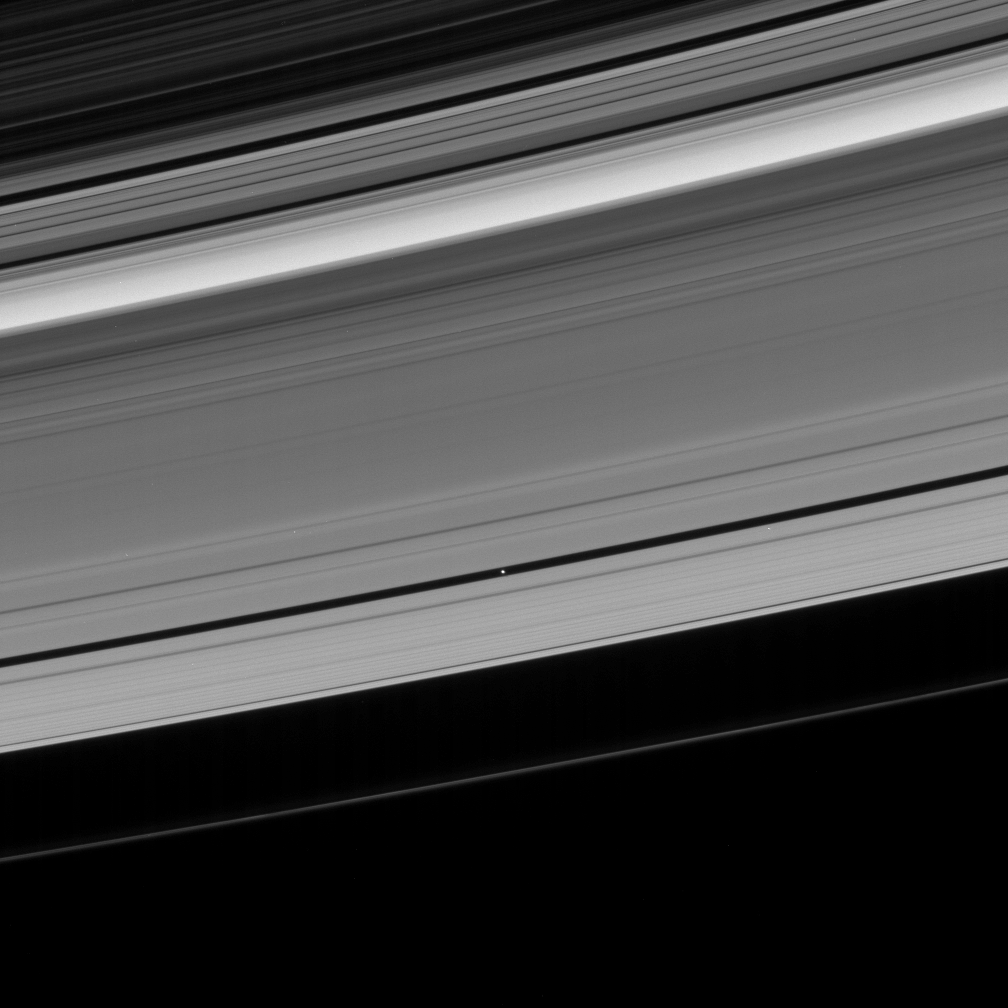

Tracking Pan

The Cassini spacecraft looks toward the unilluminated side of Saturn’s rings to spy on the moon Pan as it cruises through the Encke Gap.

This view looks toward the rings from about 13 degrees above the ringplane. At the top of the image lie the dark, outer B ring and the Cassini Division. The narrow F ring is also seen here as a bright thread beyond the A ring.

Pan is 26 kilometers (16 miles) across.

The image was taken in visible light with the Cassini spacecraft narrow-angle camera on April 29, 2007 at a distance of approximately 1.7 million kilometers (1.1 million miles) from Pan. Image scale is 10 kilometers (6 miles) per pixel.

The Cassini-Huygens mission is a cooperative project of NASA, the European Space Agency and the Italian Space Agency. The Jet Propulsion Laboratory, a division of the California Institute of Technology in Pasadena, manages the mission for NASA’s Science Mission Directorate, Washington, D.C. The Cassini orbiter and its two onboard cameras were designed, developed and assembled at JPL. The imaging operations center is based at the Space Science Institute in Boulder, Colo.

Credit: NASA/JPL/Space Science Institute